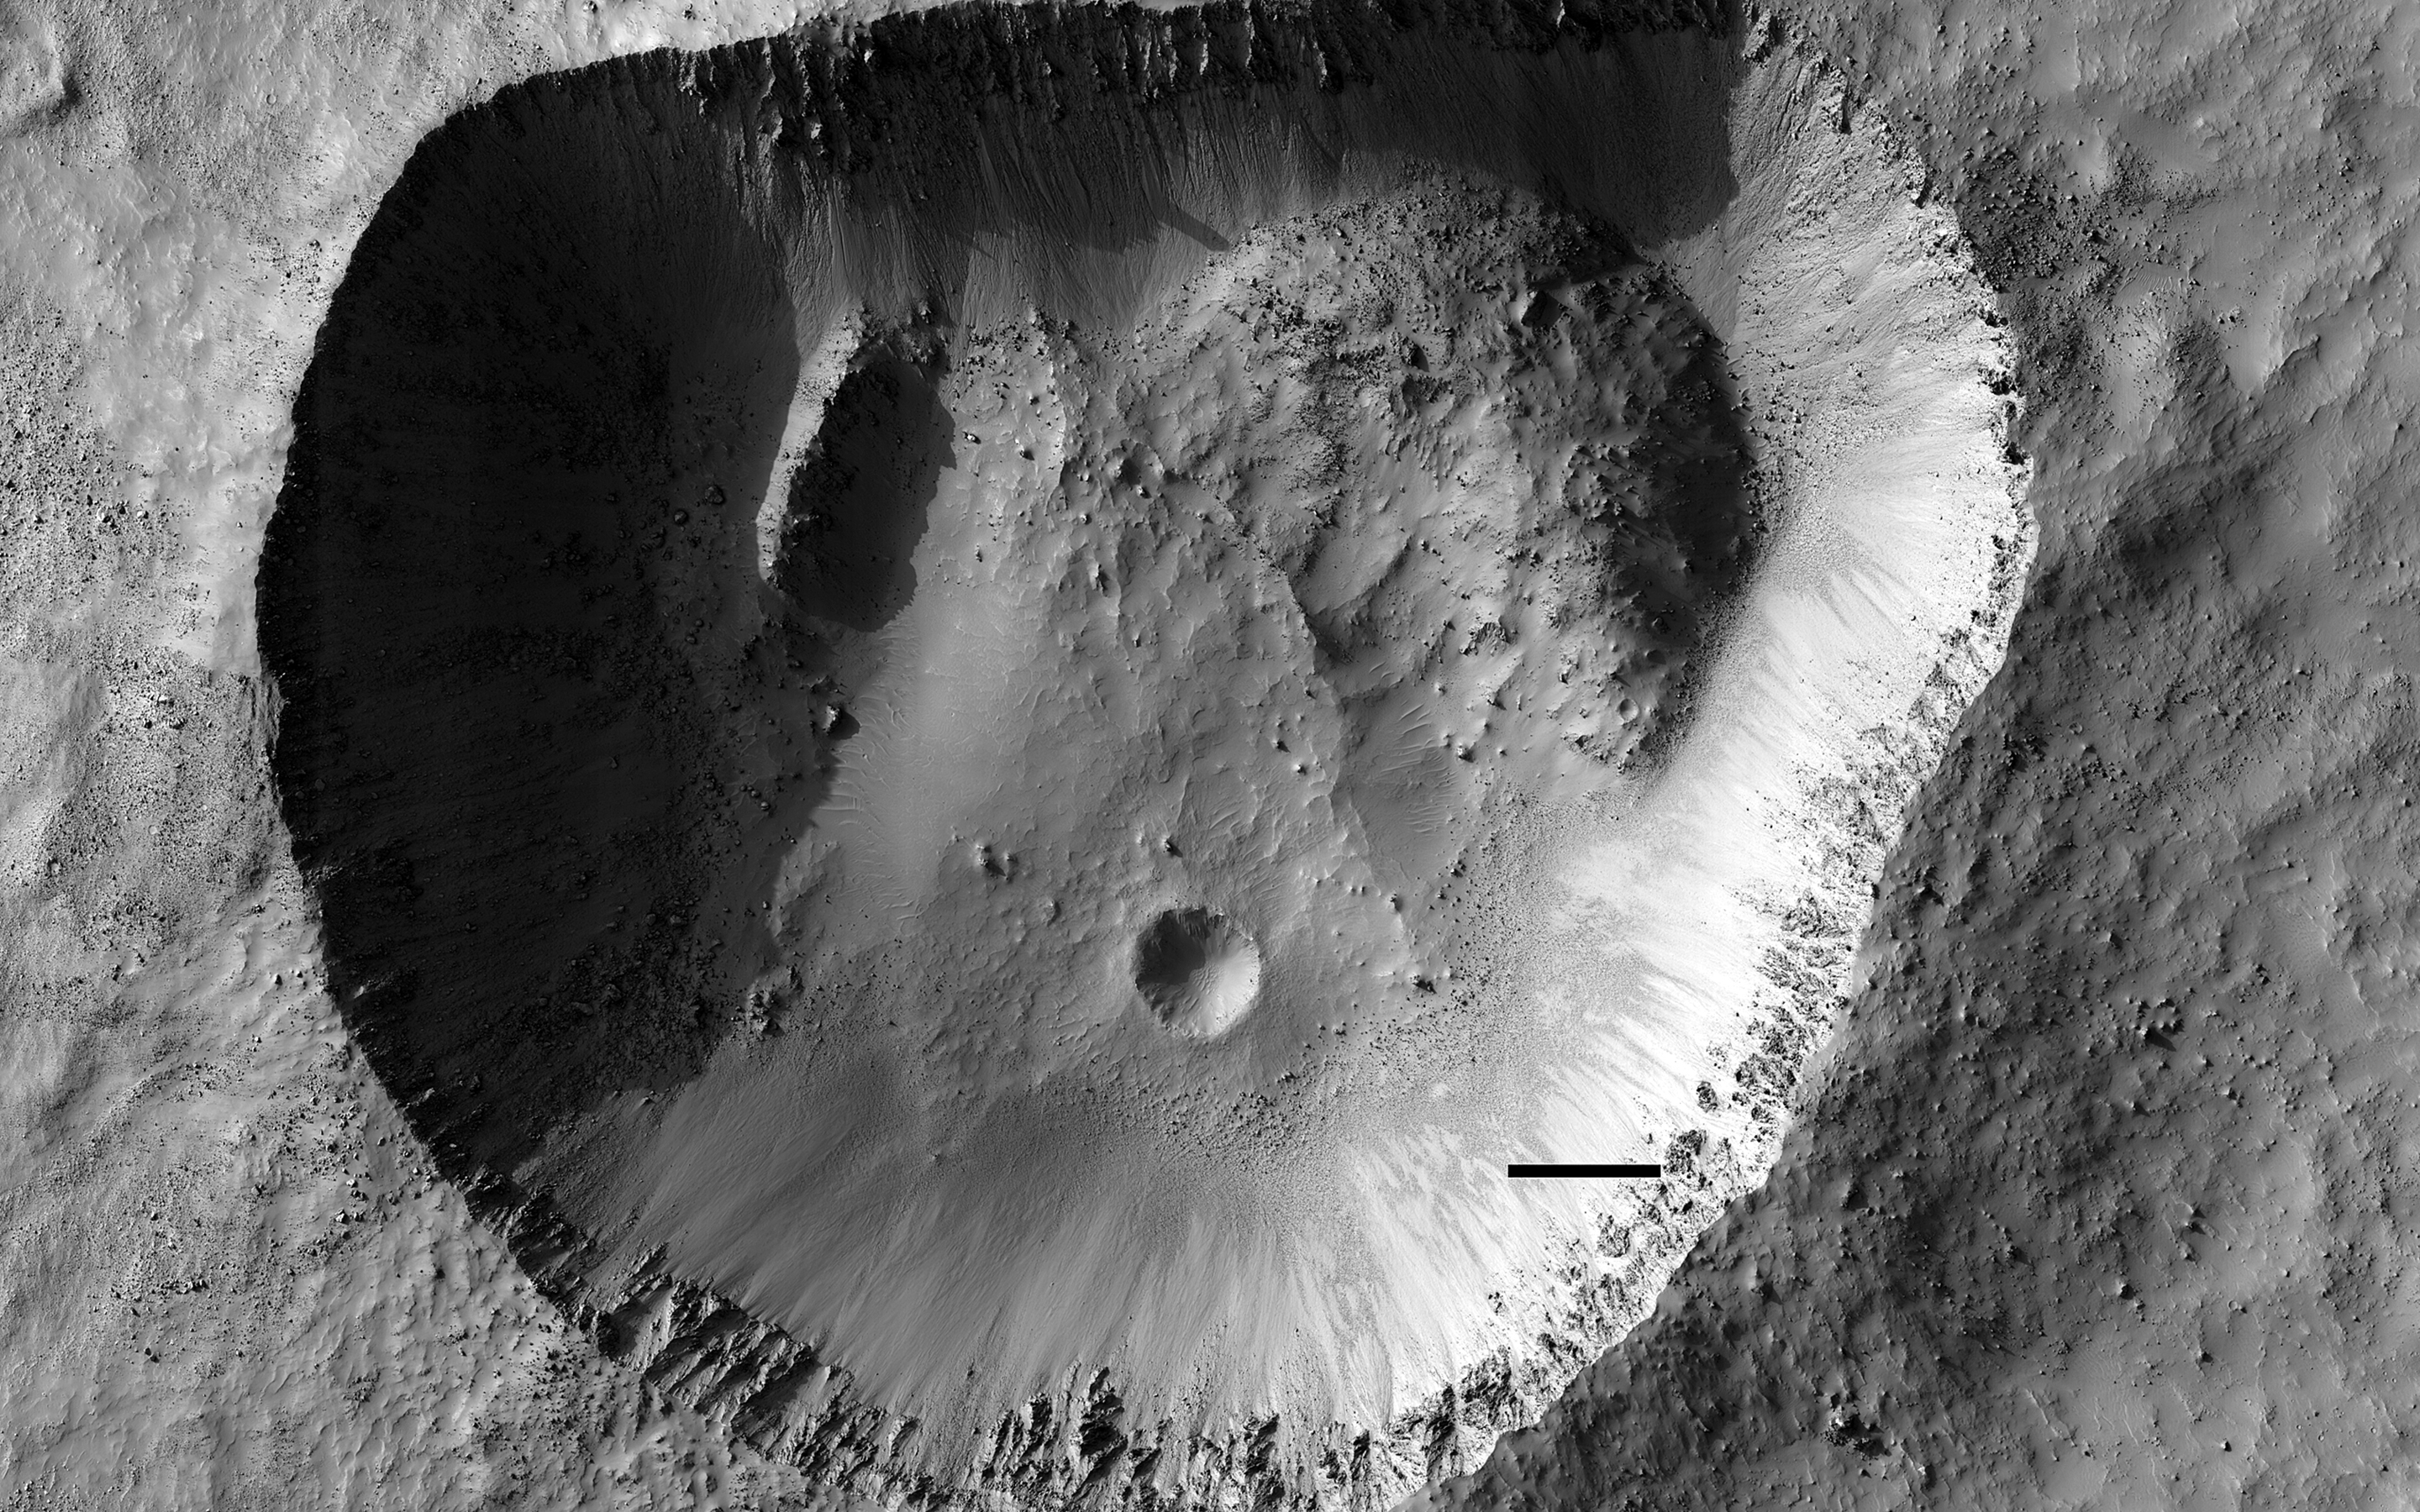

A Fresh Impact Crater with an Odd Shape

This odd-shaped hole in Noachis Terra is clearly an impact crater. It has the characteristic raised rim that distinguishes it from pits that have simply collapsed. In contrast to most impact craters though, it isn’t round.

What could have caused this odd shape? Sometimes craters can be elongated when the impact occurs at a very grazing angle, but that’s not the case here as the rough ejecta blanket around the crater is mostly symmetric.

This HiRISE image may show the answer. Large blocks of material in the northeast and northwest corners look like they have slid into the crater. These collapses have extended the crater in those directions giving it an oblong appearance.

The map is projected here at a scale of 50 centimeters (19.7 inches) per pixel. (The original image scale is 54.1 centimeters [21.3 inches] per pixel [with 2 x 2 binning]; objects on the order of 162 centimeters [63.8 inches] across are resolved.) North is up.

This is a stereo pair with ESP_064445_1475.

The University of Arizona, in Tucson, operates HiRISE, which was built by Ball Aerospace & Technologies Corp., in Boulder, Colorado. NASA’s Jet Propulsion Laboratory, a division of Caltech in Pasadena, California, manages the Mars Reconnaissance Orbiter Project for NASA’s Science Mission Directorate, Washington.

Credit: NASA/JPL-Caltech/University of Arizona